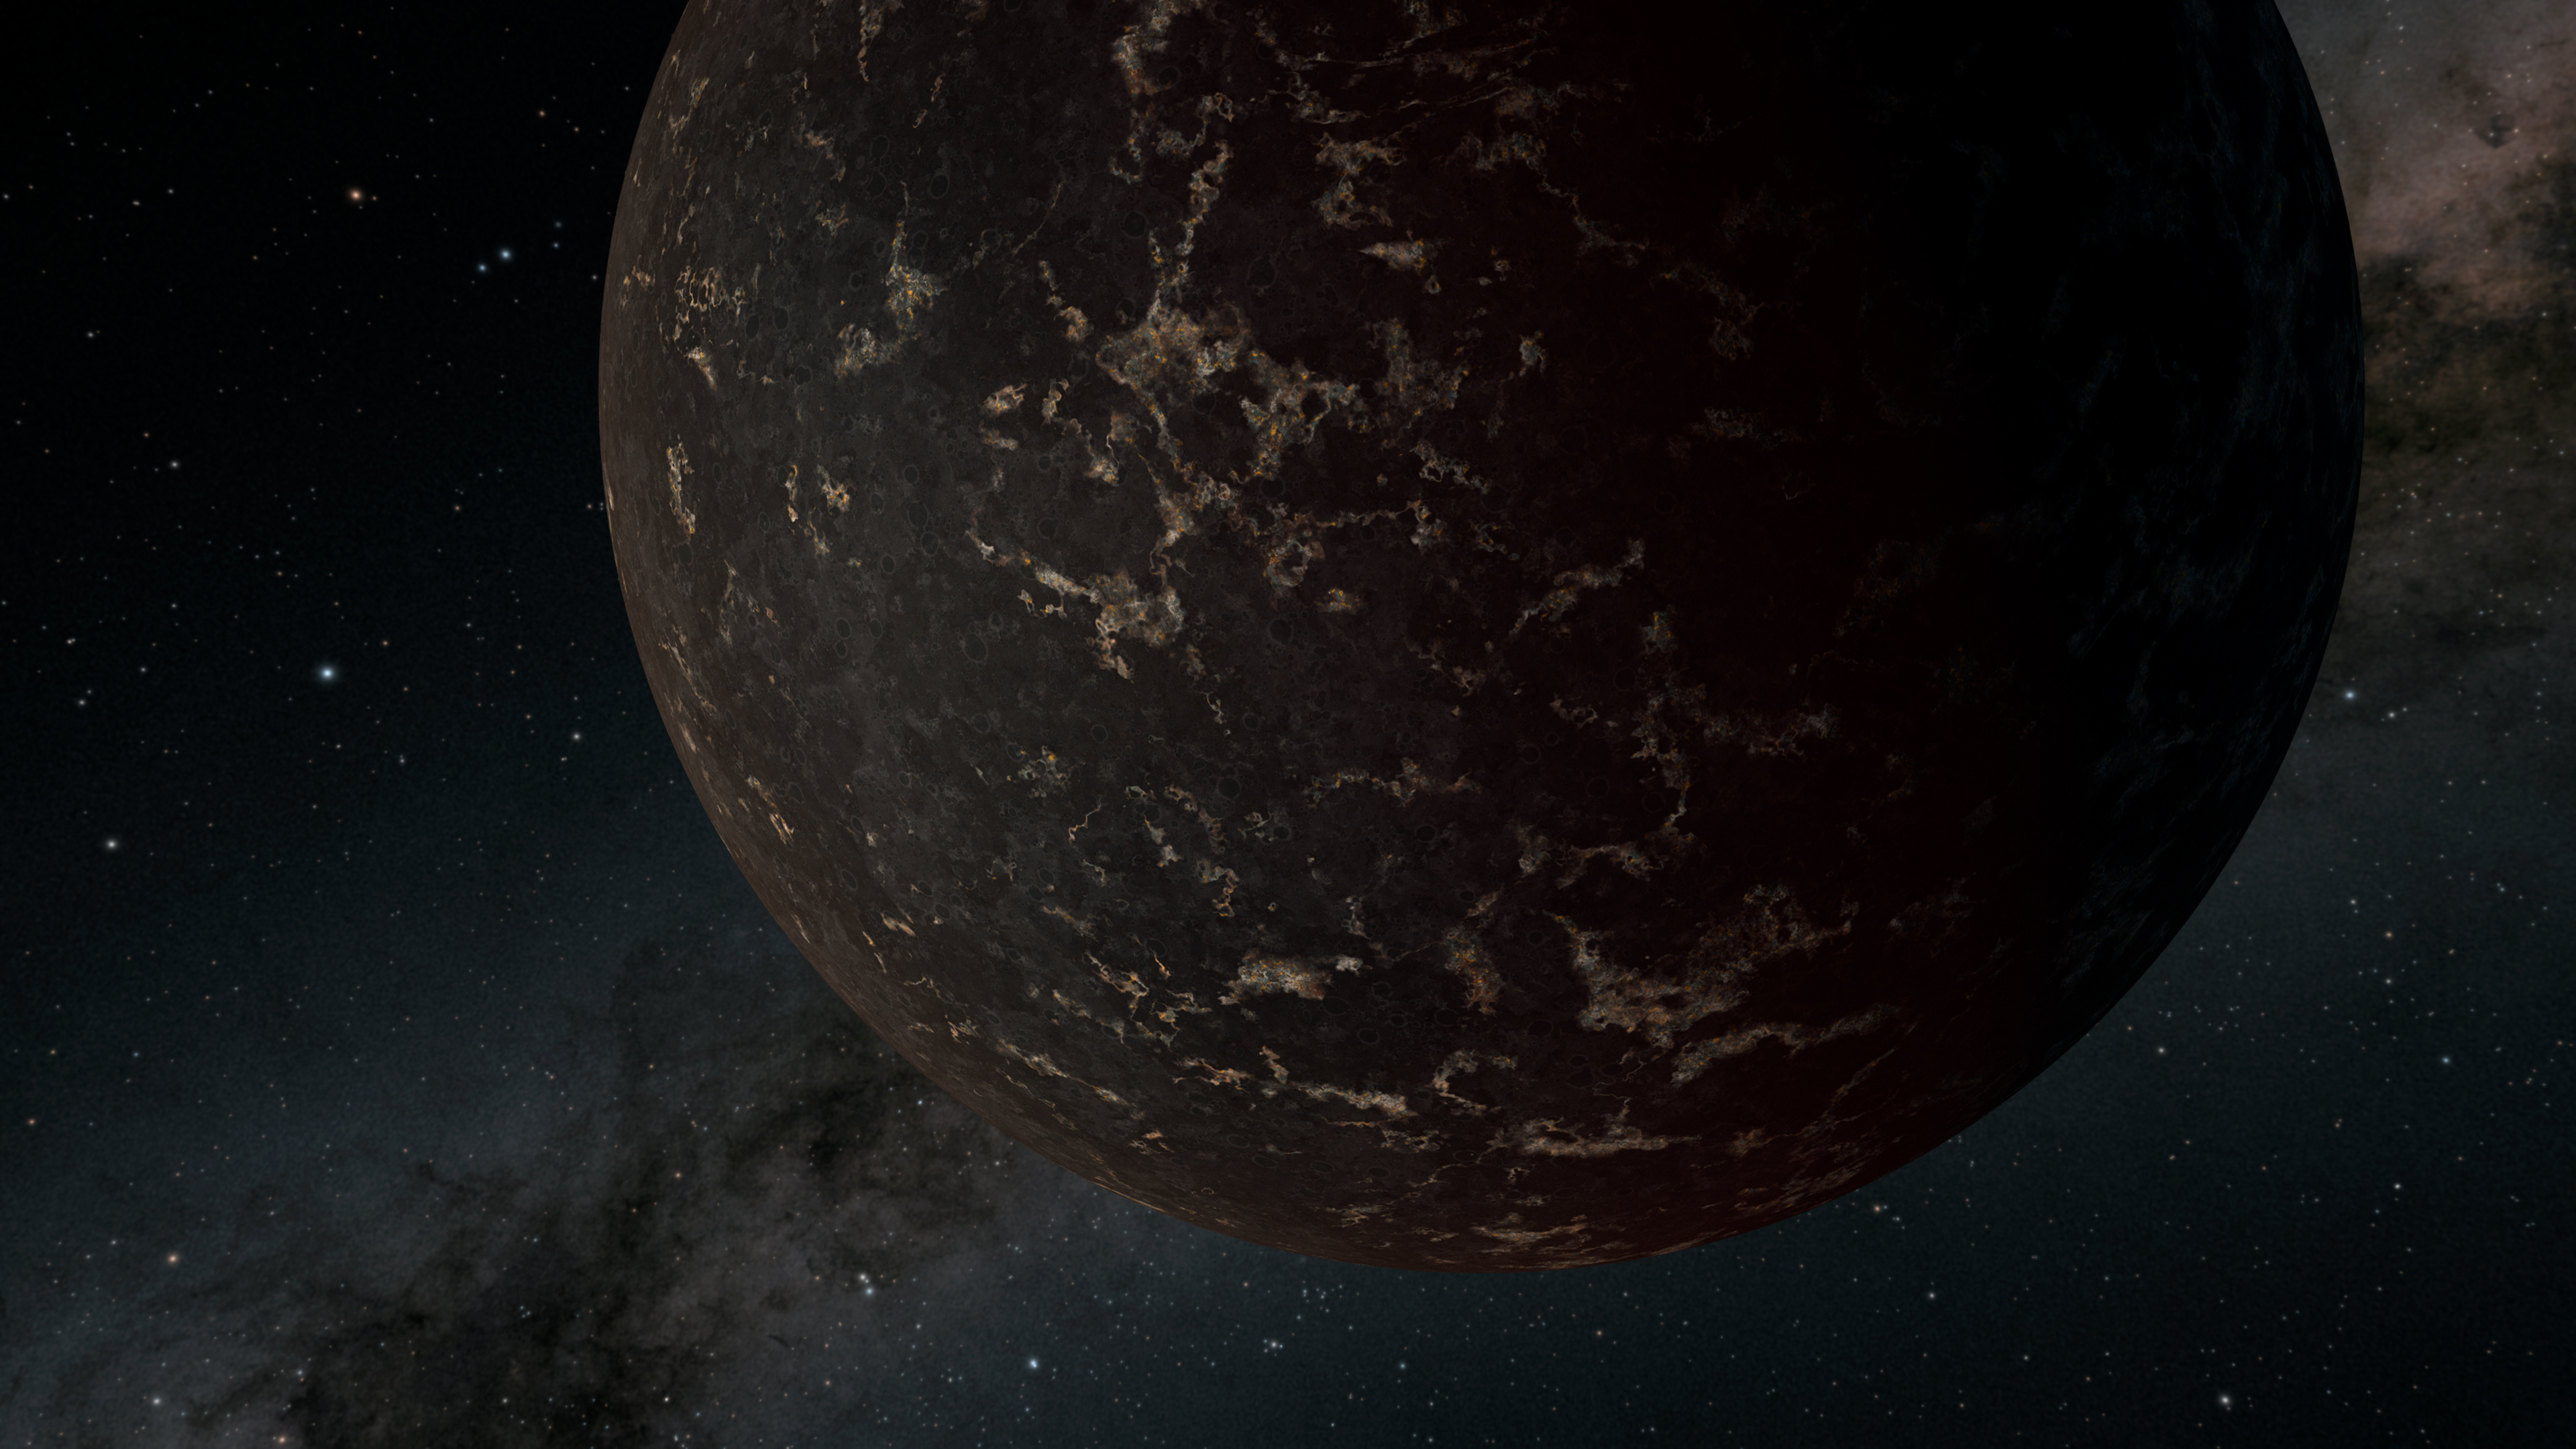

Rare Glimpse of the Surface of a Rocky World (Illustration)

This artist’s illustration depicts the exoplanet LHS 3844b, which is 1.3 times the mass of Earth and orbits an M dwarf star. The planet has no apparent atmosphere, and its surface may be covered mostly in dark lava rock, according to observations by NASA’s Spitzer Space Telescope.

Discovered in 2018 by NASA’s Transiting Exoplanet Satellite Survey (TESS), planet LHS 3844b is located 48.6 light-years from Earth and makes one full revolution around its parent star in just 11 hours. Because it has such a tight orbit, LHS 3844b is most likely tidally locked, meaning one side of the planet always faces the star while another side always faces away.

Spitzer was able to detect light directly emitted by LHS 3844b in part because the planet is extremely hot, so it radiates a relatively high amount of infrared light. The star-facing side is heated to about 1,410 degrees Fahrenheit (770 degrees Celsius). In addition, the planet’s parent star is relatively dim as far as stars go.

By measuring the temperature difference between the planet’s star-facing dayside and its space-facing nightside, the new study found that a negligible amount of heat is being transferred from one side to the other. If an atmosphere were present, hot air on the dayside would naturally expand and generate winds that would transfer heat around the planet. On a rock with little to no atmosphere, like the Moon, there is no air present to transfer heat.

The planet has a low infrared albedo, or reflectivity, leading scientists to conclude that its surface may be covered with basalt, which also composes the dark mare on the Moon.

The Jet Propulsion Laboratory in Pasadena, California, manages the Spitzer Space Telescope mission for NASA’s Science Mission Directorate in Washington. Science operations are conducted at the Spitzer Science Center at Caltech in Pasadena. Space operations are based at Lockheed Martin Space Systems in Littleton, Colorado. Data are archived at the Infrared Science Archive housed at IPAC at Caltech. Caltech manages JPL for NASA.

Credit: NASA/JPL-Caltech/R. Hurt (IPAC)